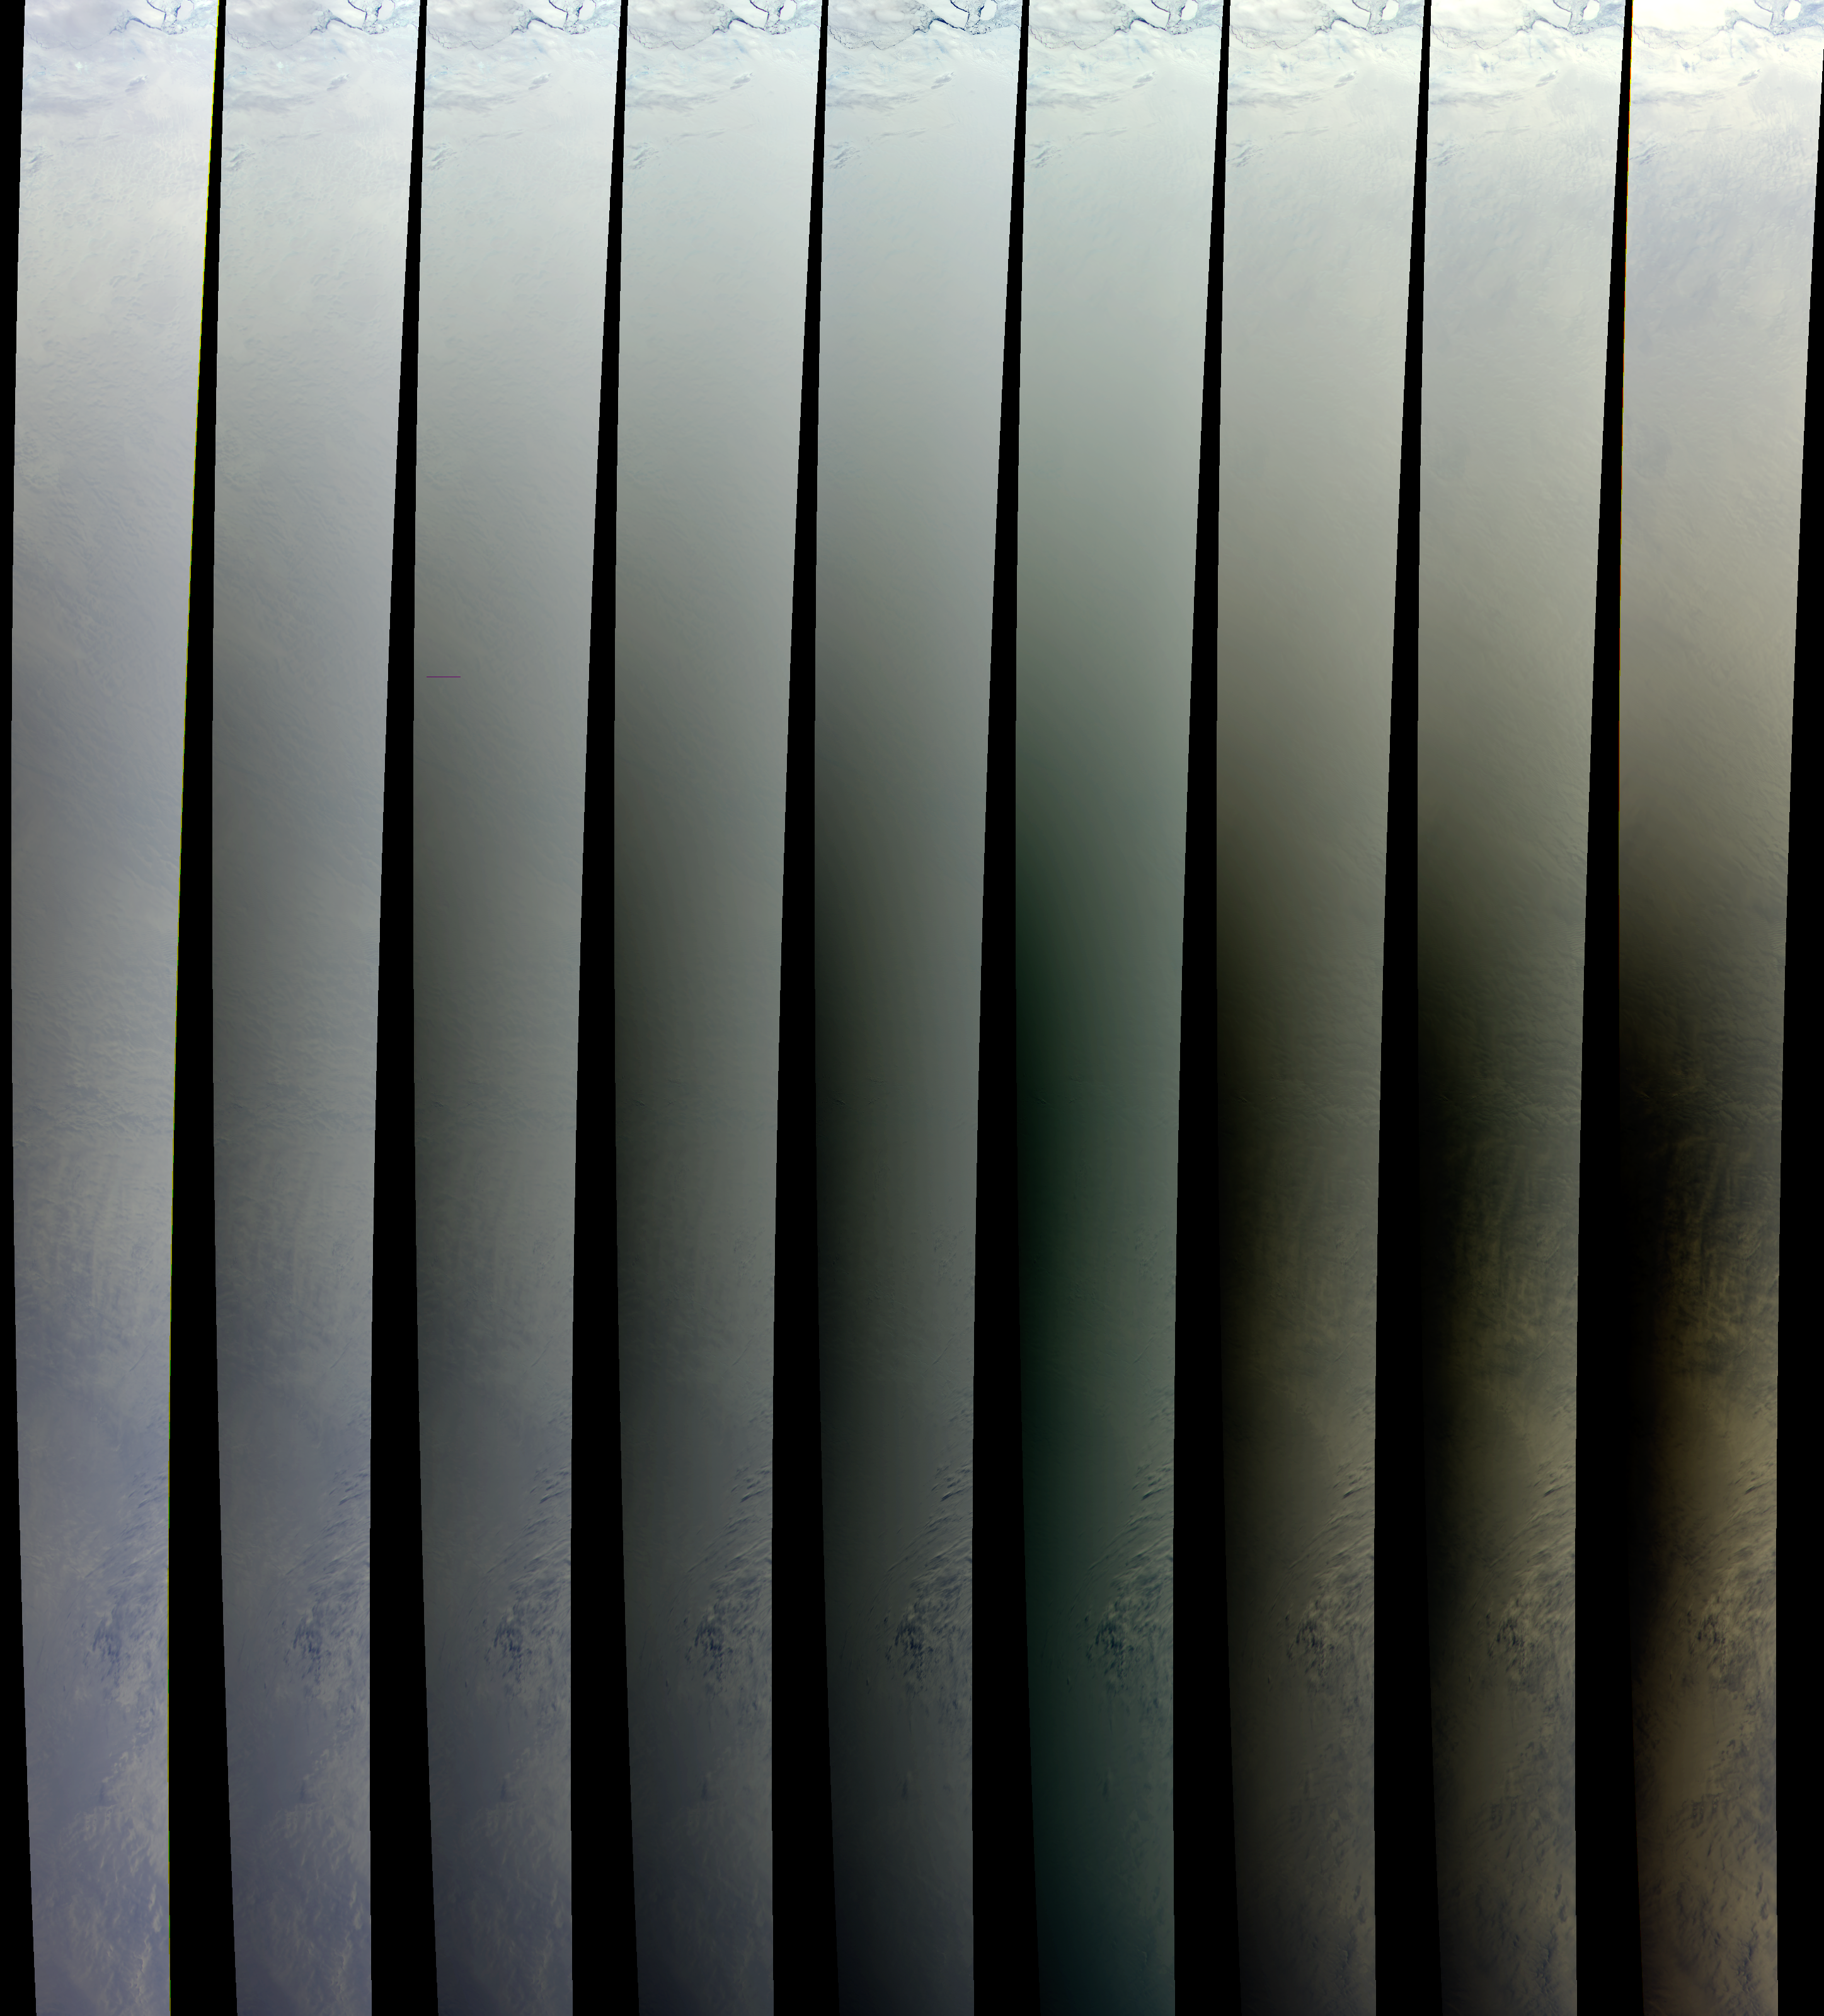

Capturing the Motion of an Eclipse Shadow

Within that narrow window during a solar eclipse where an observer on Earth can watch the Moon’s shadow obscure more than 90% the Sun’s disk, the Multiangle Imaging Spectro Radiometer (MISR) captured these views of the Antarctic surface during the total solar eclipse of November 23, 2003. The path of the Moon’s umbral shadow began in the Indian Ocean in the far Southern Hemisphere, and passed over parts of the Queen Maud and Wilkes Lands in Eastern Antarctica.

In this set of images, the darkness of the shadow is clearly increasing over the 7 minutes that it takes for all of MISR’s nine cameras to view a scene. These nine images progress from the most forward-pointing camera (far left) through to the most backward-pointing camera (far right), cover the same geographic area, and have been processed identically. The area covered by the nine MISR swaths begins at the Antarctic coastline (about 66° S, 140° E) near the French station, Dumont d’Urville, and ends at about 77° S, 32° E in Queen Maud Land. The increasing darkness in the center part of the images relates to the approach to the time of maximum eclipse. This detailed map indicates the position and time of maximum eclipse, when the Sun’s disk was completely blocked. The first MISR camera observed the area of the 23:00 UTC box at 22:57, and sunset occurred before MISR viewed the coast at Maitri station. The blue arrow on this context map indicates the position and direction of the MISR coverage in relation to the Terra MODIS view of the eclipse.

The Multiangle Imaging Spectro Radiometer observes the daylit Earth continuously and every 9 days views the entire globe between 82° north and 82° south latitude. These data products were generated from a portion of the imagery acquired during Terra orbit 20920. The panels cover an area of about 380 kilometers x 2909 kilometers, and utilize data from blocks 146 to 170 within World Reference System-2 path76.

MISR was built and is managed by NASA’s Jet Propulsion Laboratory, Pasadena, CA, for NASA’s Office of Earth Science, Washington, DC. The Terra satellite is managed by NASA’s Goddard Space Flight Center, Greenbelt, MD. JPL is a division of the California Institute of Technology.

Credit: NASA/GSFC/LaRC/JPL, MISR Team.